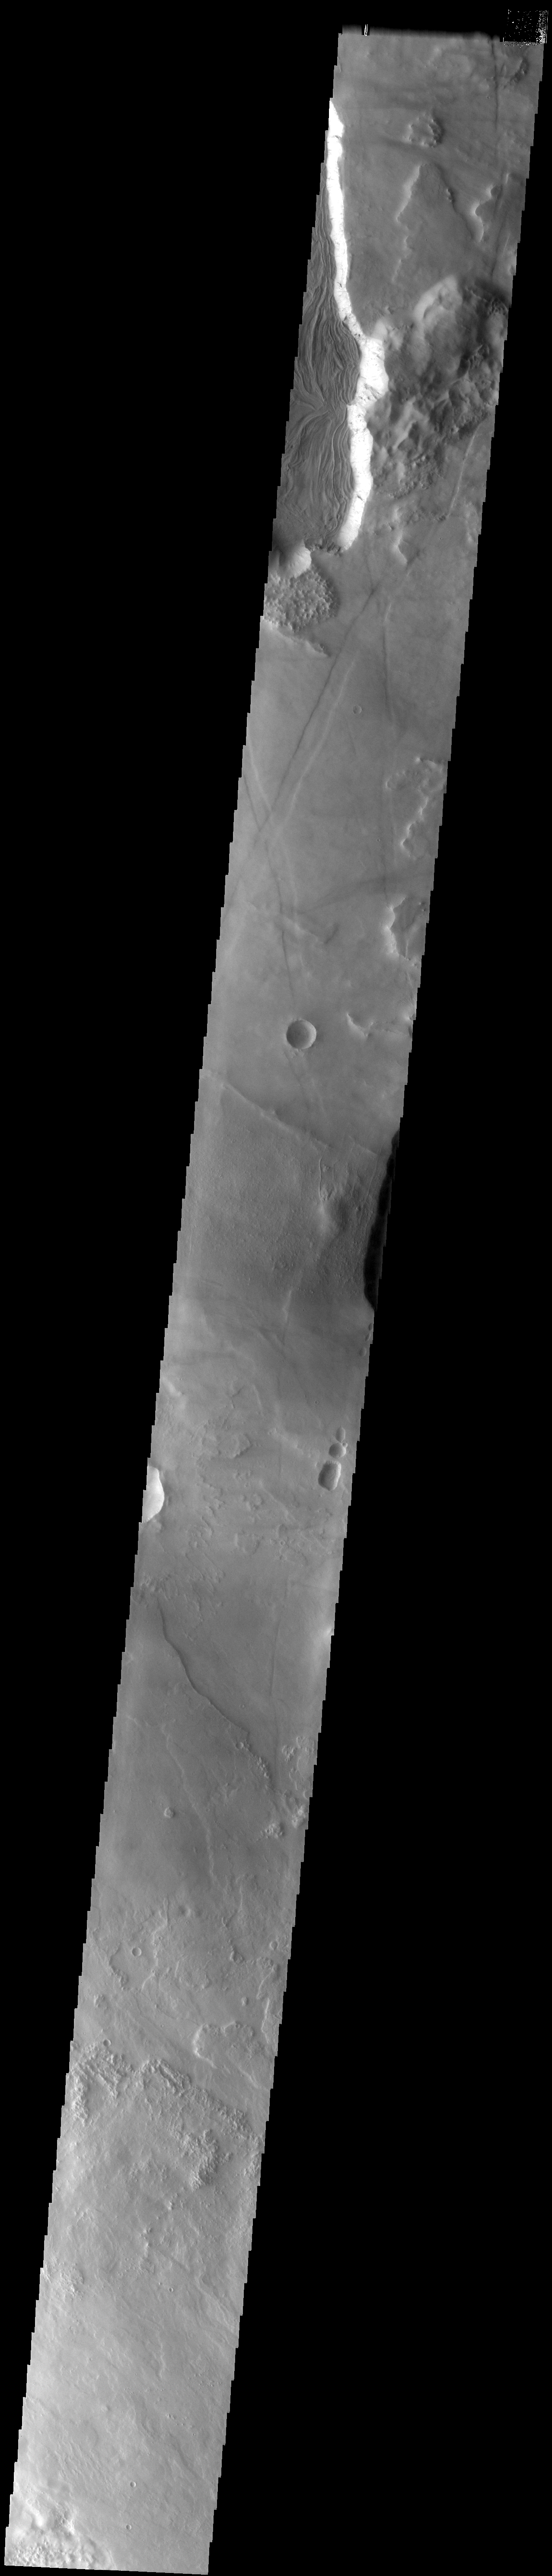

Arsia Vent

The interesting flow texture in this image indicates a volcanic vent at this location at the base of Arsia Mons.

Image information: VIS instrument. Latitude -8.7N, Longitude 236.2E. 35 meter/pixel resolution.

Please see the THEMIS Data Citation Note for details on crediting THEMIS images.

Note: this THEMIS visual image has not been radiometrically nor geometrically calibrated for this preliminary release. An empirical correction has been performed to remove instrumental effects. A linear shift has been applied in the cross-track and down-track direction to approximate spacecraft and planetary motion. Fully calibrated and geometrically projected images will be released through the Planetary Data System in accordance with Project policies at a later time.

NASA’s Jet Propulsion Laboratory manages the 2001 Mars Odyssey mission for NASA’s Office of Space Science, Washington, D.C. The Thermal Emission Imaging System (THEMIS) was developed by Arizona State University, Tempe, in collaboration with Raytheon Santa Barbara Remote Sensing. The THEMIS investigation is led by Dr. Philip Christensen at Arizona State University. Lockheed Martin Astronautics, Denver, is the prime contractor for the Odyssey project, and developed and built the orbiter. Mission operations are conducted jointly from Lockheed Martin and from JPL, a division of the California Institute of Technology in Pasadena.

Credit: NASA/JPL/ASU